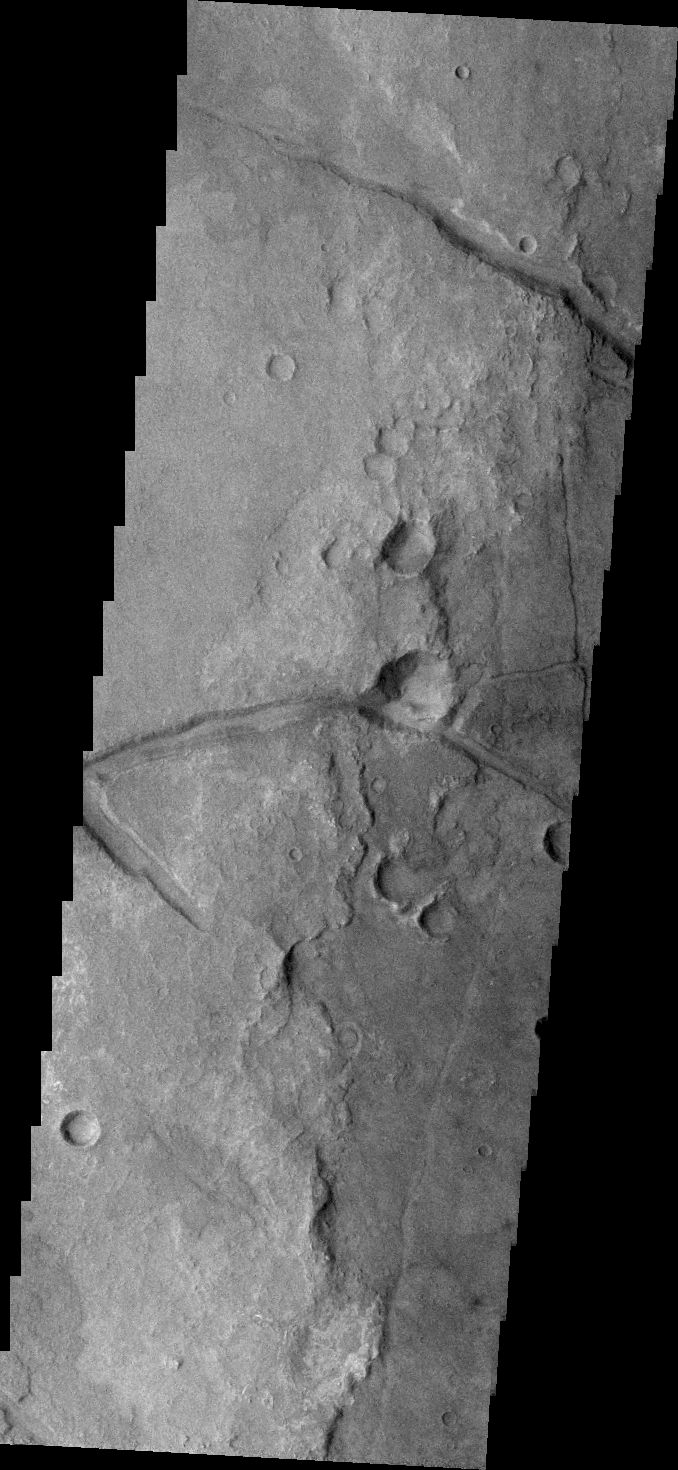

Margaritifer Terra

Fractures mark the surface in this region of Margaritifer Terra.

Credit: NASA/JPL/ASU